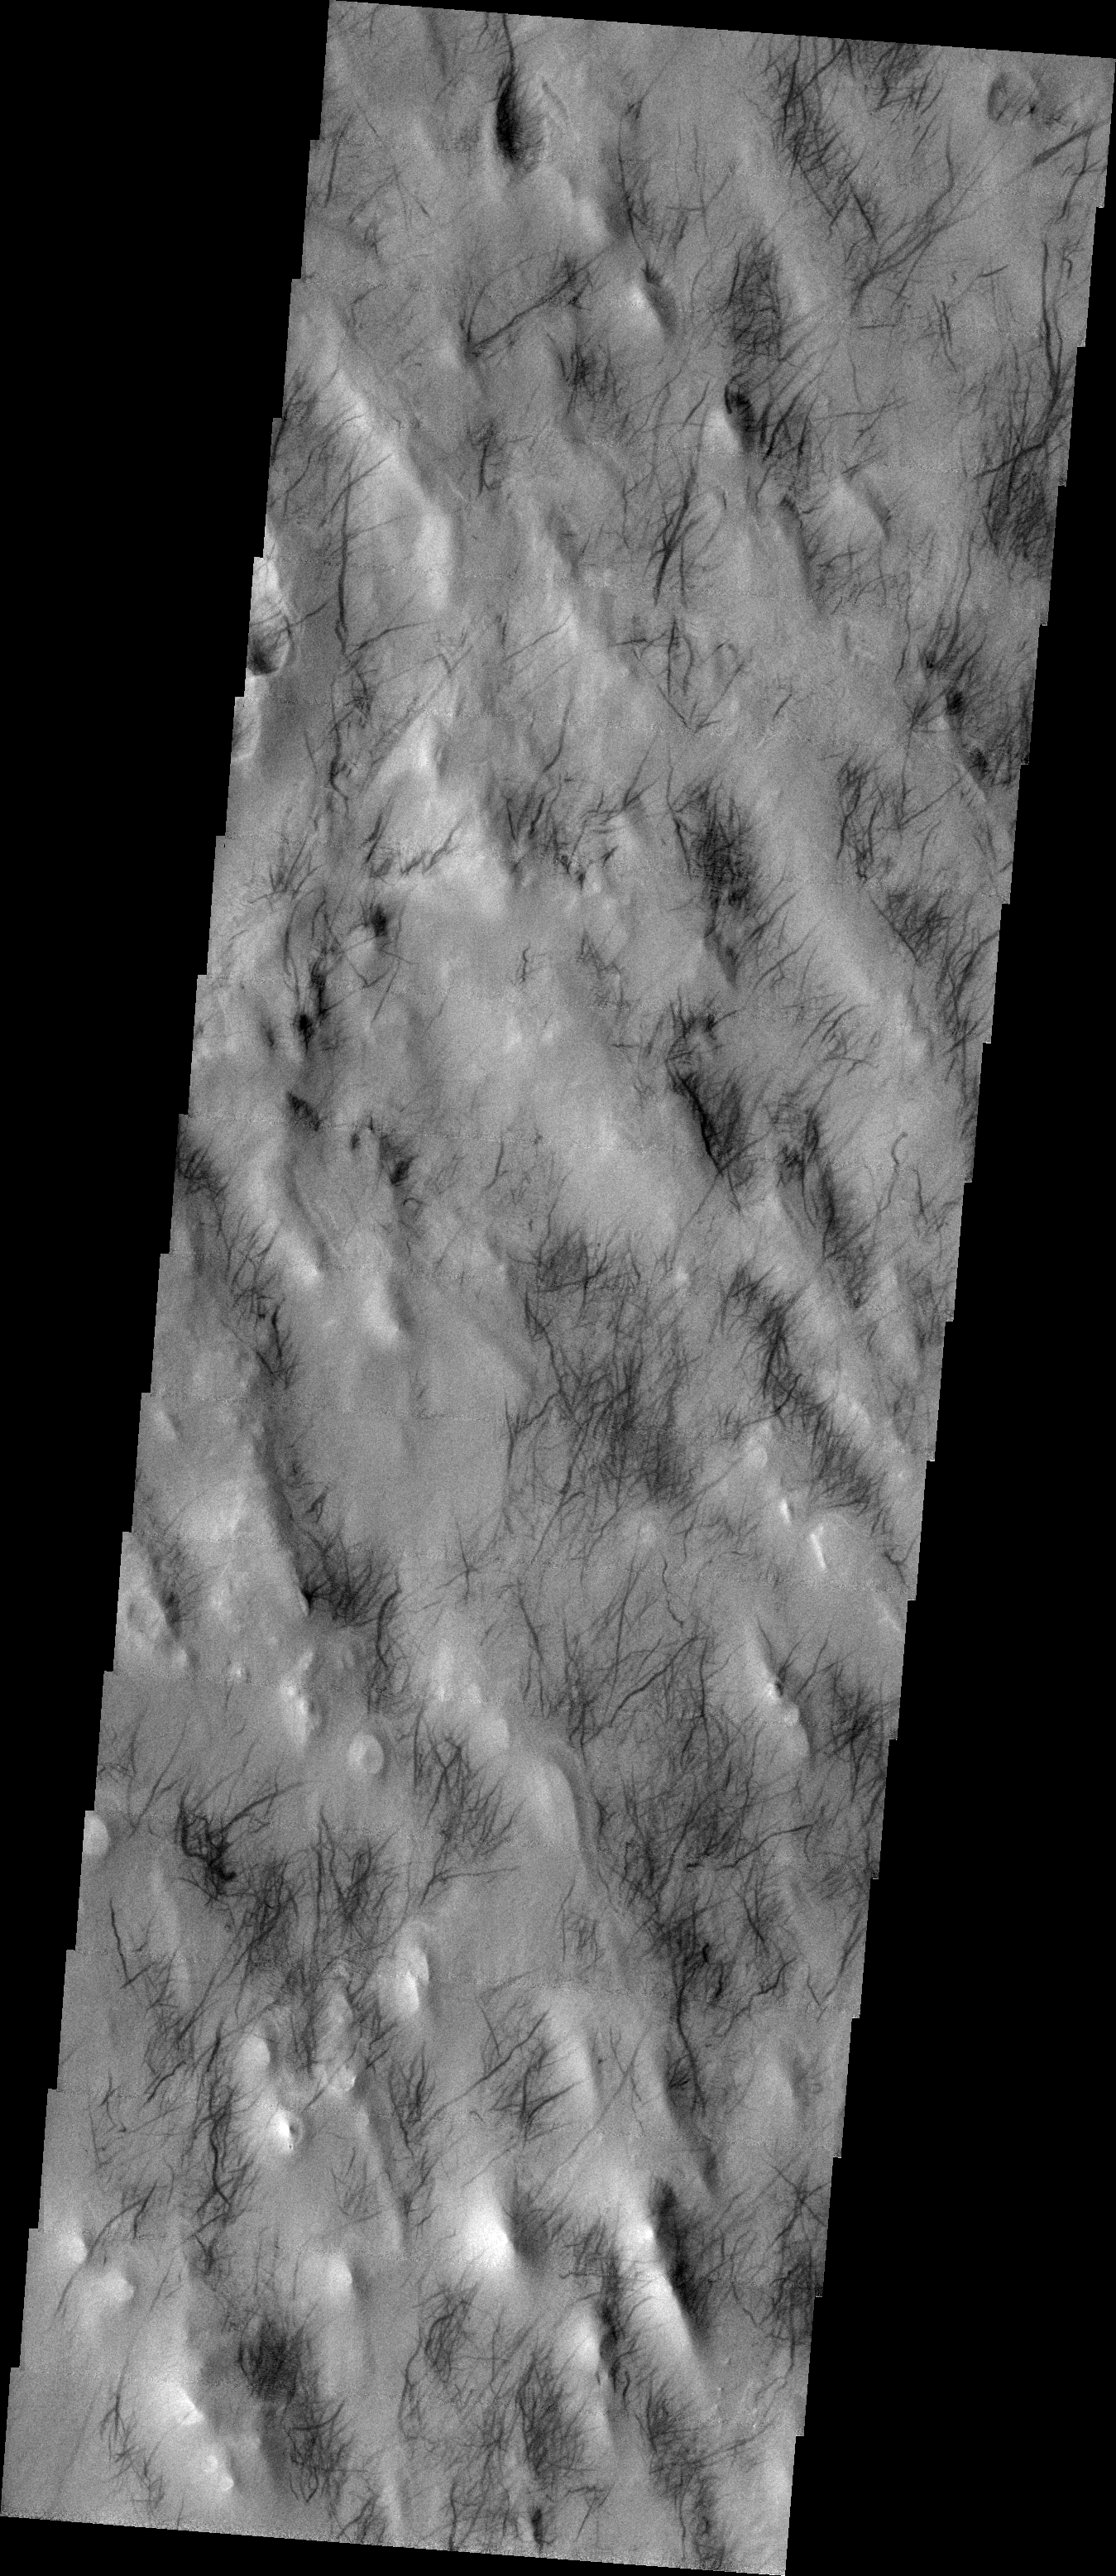

Southern Dust Devils

Released 9 July 2004

The atmosphere of Mars is a dynamic system. Water-ice clouds, fog, and hazes can make imaging the surface from space difficult. Dust storms can grow from local disturbances to global sizes, through which imaging is impossible. Seasonal temperature changes are the usual drivers in cloud and dust storm development and growth.

Eons of atmospheric dust storm activity has left its mark on the surface of Mars. Dust carried aloft by the wind has settled out on every available surface; sand dunes have been created and moved by centuries of wind; and the effect of continual sand-blasting has modified many regions of Mars, creating yardangs and other unusual surface forms.

In our final dust devil image we are again looking at the southern hemisphere of Mars. These tracks occur mainly on the northeast side of the topographic ridges. Of course, there are many exceptions, which makes understanding the dynamics that initiate the actual dust devil cyclone difficult.

Image information: VIS instrument. Latitude -47.6, Longitude 317.3 East (42.7 West). 19 meter/pixel resolution.

Note: this THEMIS visual image has not been radiometrically nor geometrically calibrated for this preliminary release. An empirical correction has been performed to remove instrumental effects. A linear shift has been applied in the cross-track and down-track direction to approximate spacecraft and planetary motion. Fully calibrated and geometrically projected images will be released through the Planetary Data System in accordance with Project policies at a later time.

NASA’s Jet Propulsion Laboratory manages the 2001 Mars Odyssey mission for NASA’s Office of Space Science, Washington, D.C. The Thermal Emission Imaging System (THEMIS) was developed by Arizona State University, Tempe, in collaboration with Raytheon Santa Barbara Remote Sensing. The THEMIS investigation is led by Dr. Philip Christensen at Arizona State University. Lockheed Martin Astronautics, Denver, is the prime contractor for the Odyssey project, and developed and built the orbiter. Mission operations are conducted jointly from Lockheed Martin and from JPL, a division of the California Institute of Technology in Pasadena.

Credit: NASA/JPL/Arizona State University